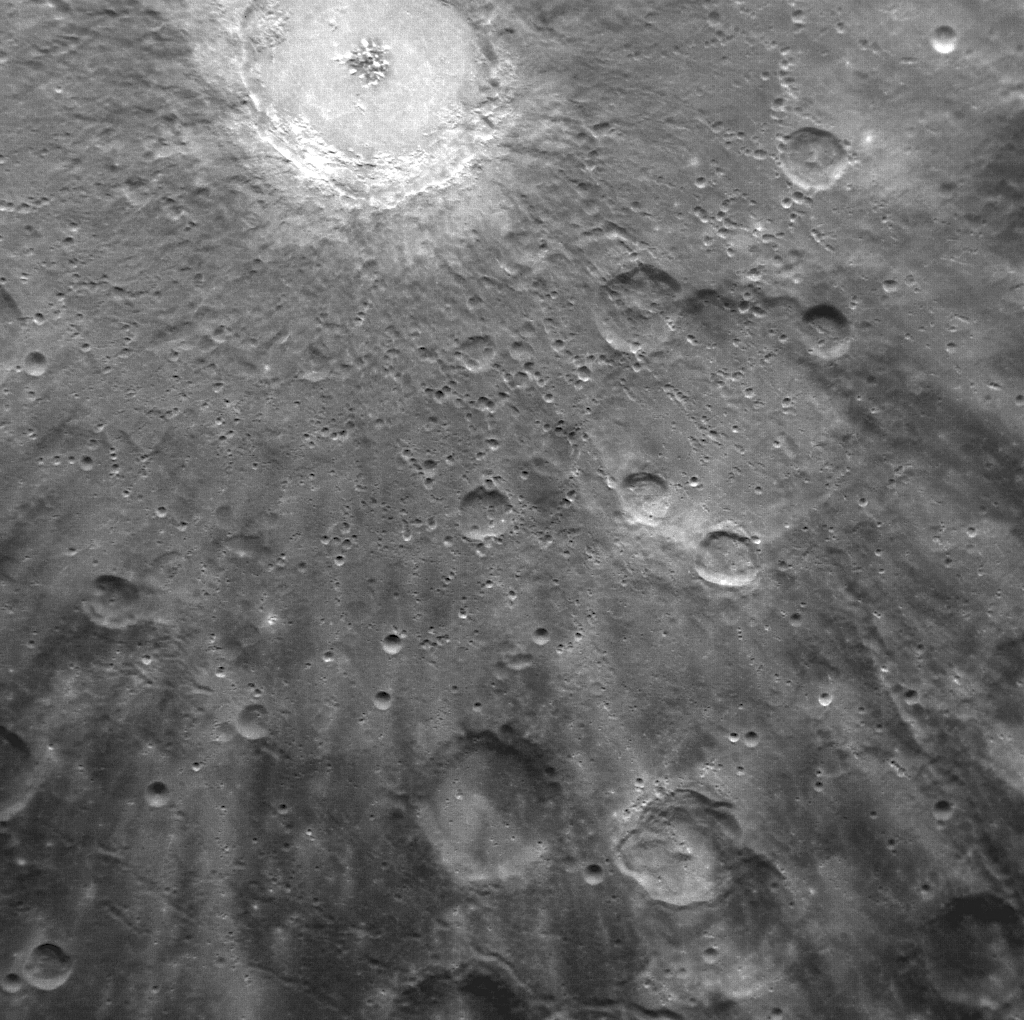

Exploring the Rays of Debussy

Bright rays, consisting of impact ejecta and secondary craters, spread across this NAC image and radiate from Debussy crater, located at the top. The image, acquired yesterday during the first orbit for which MDIS was imaging, shows just a small portion of Debussy’s large system of rays in greater detail than ever previously seen. Images acquired during MESSENGER’s second Mercury flyby showed that Debussy’s rays extend for hundreds of kilometers across Mercury’s surface. Debussy crater was named in March 2010, in honor of the French composer Claude Debussy (1862-1918).

On March 17, 2011 (March 18, 2011, UTC), MESSENGER became the first spacecraft ever to orbit the planet Mercury. The mission is currently in its commissioning phase, during which spacecraft and instrument performance are verified through a series of specially designed checkout activities. In the course of the one-year primary mission, the spacecraft’s seven scientific instruments and radio science investigation will unravel the history and evolution of the Solar System’s innermost planet. Visit the Why Mercury? section of this website to learn more about the science questions that the MESSENGER mission has set out to answer.

Date Acquired:March 29, 2011
Image Mission Elapsed Time (MET):209885555
Image ID:65082
Instrument: Narrow Angle Camera (NAC) of the Mercury Dual Imaging System (MDIS)
Center Latitude:-36.4°
Center Longitude:16.1° E
Resolution:300 meters/pixel (0.19 miles/pixel)
Scale: Debussy crater has a diameter of 80 kilometers (50 miles)

These images are from MESSENGER, a NASA Discovery mission to conduct the first orbital study of the innermost planet, Mercury. For information regarding the use of images, see the MESSENGER image use policy.

Credit: NASA/Johns Hopkins University Applied Physics Laboratory/Carnegie Institution of Washington